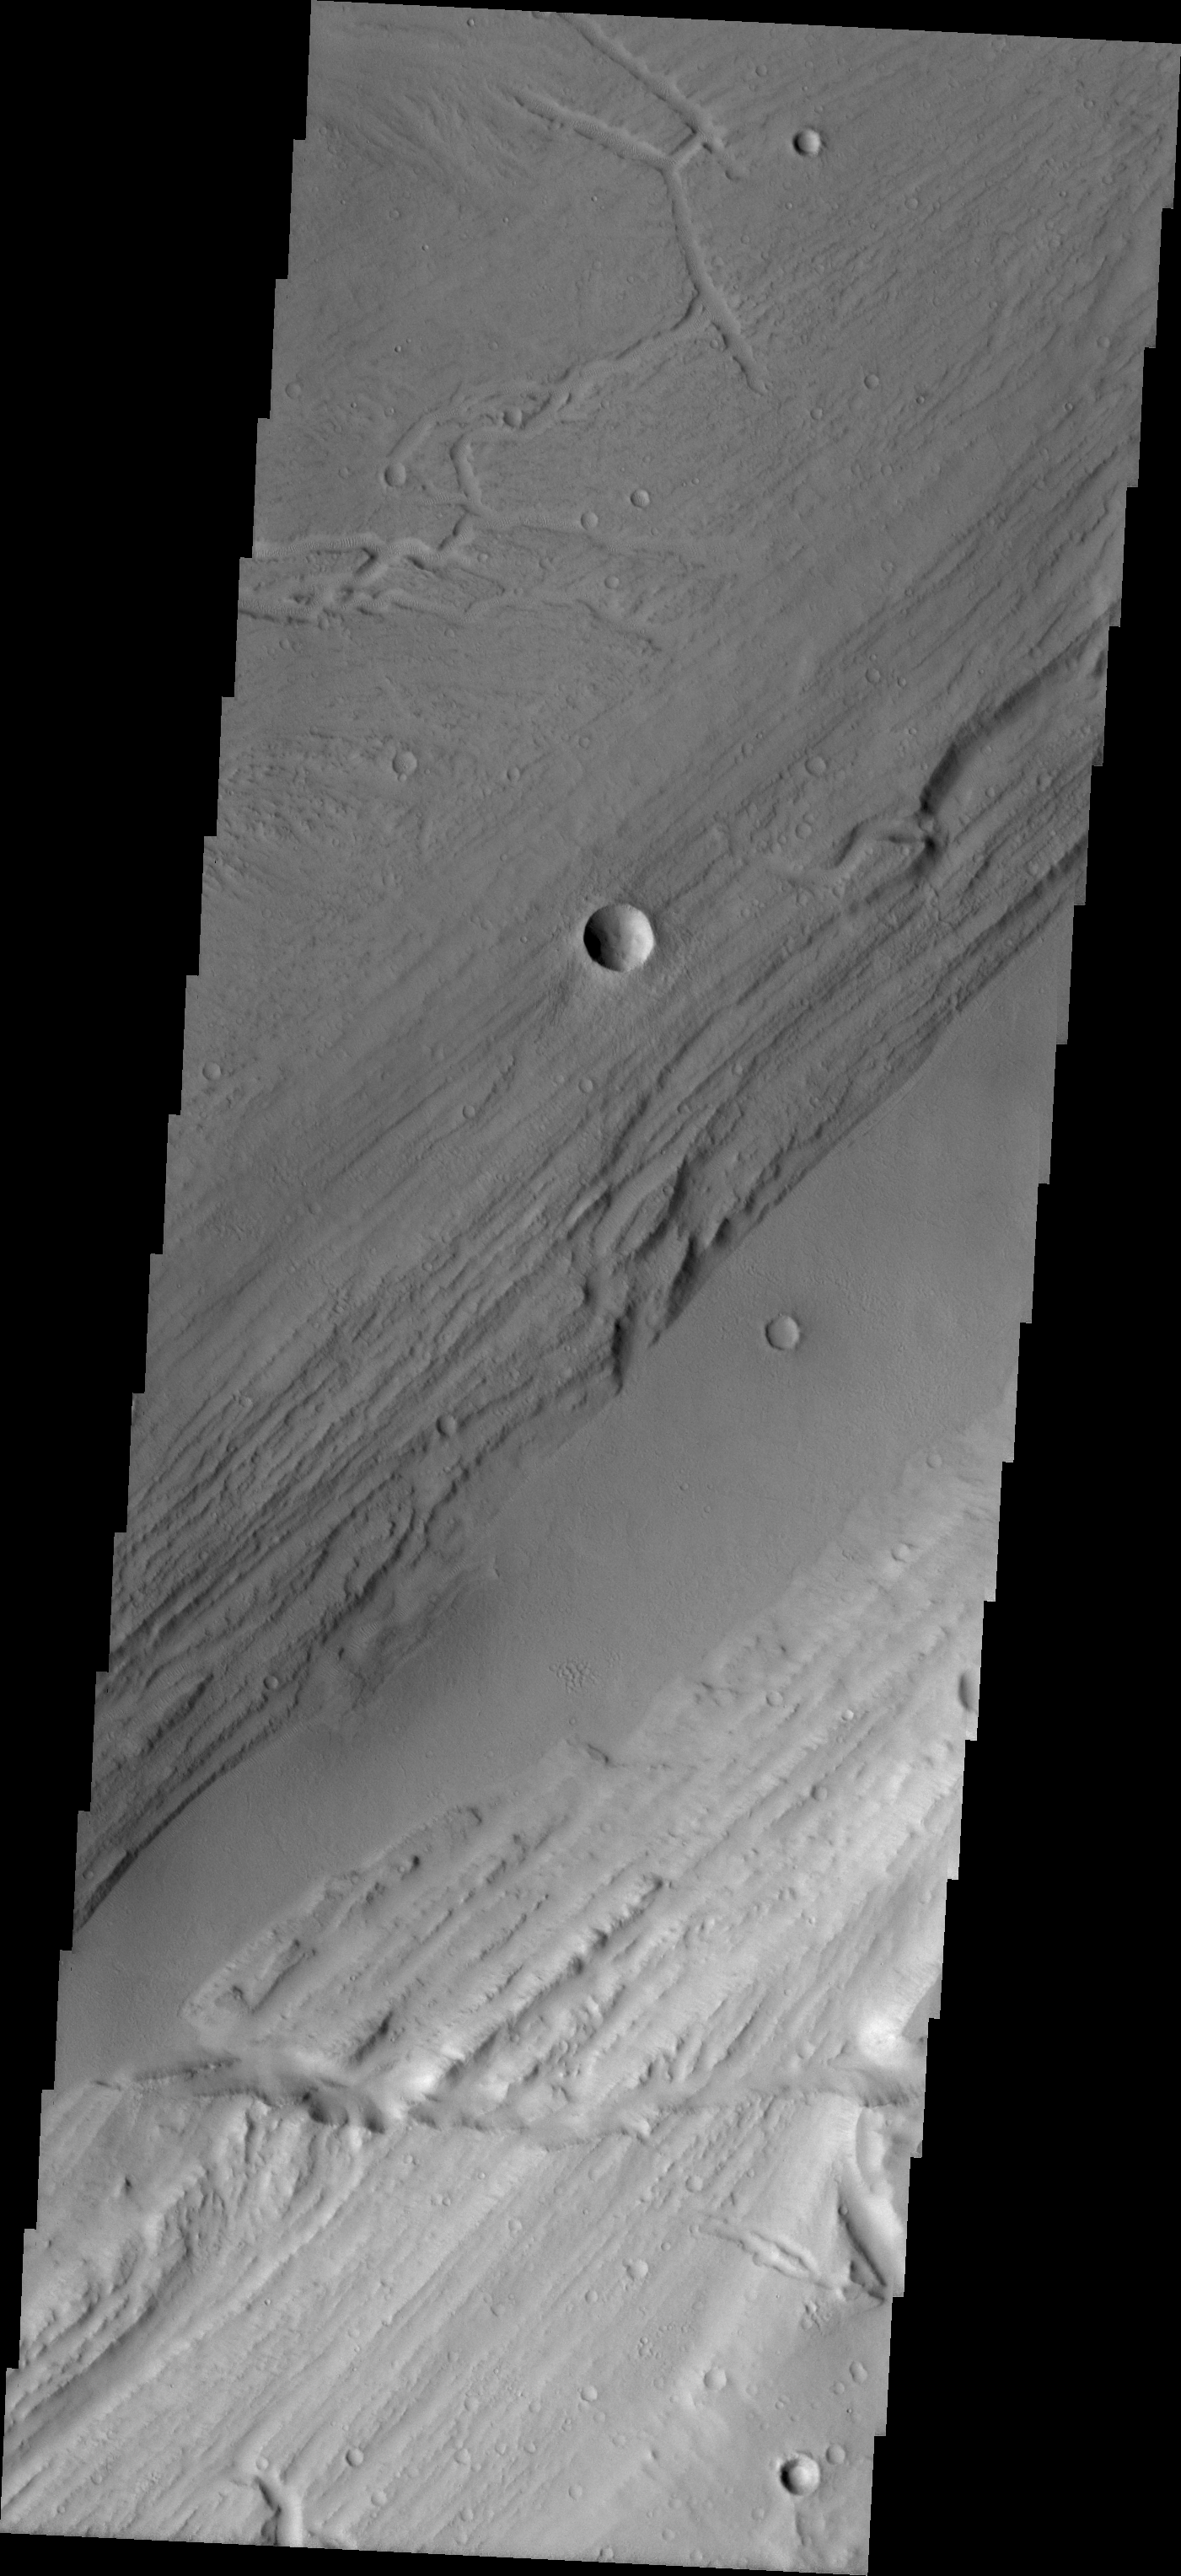

Kasei Vallis Topography

Kasei Vallis is our topic for the weeks of April 18 and 25. Originating on the margin of Lunae Planum, the Kasei Vallis complex contains two main channels that run east-west across Tempe Terra and empty into Chryse Planitia. During the week of April 18th we will concentrate on the northern branch of Kasei Vallis. The week of April 25 will be devoted to the southern branch.

The formation of Kasei Vallis is still being studied and several theories exist. It is thought that volcanic subsurfaceing heating in the Tharsis/Lunae Planum region resulted in a release of water, which carved the channels and produced the landforms seen within the channels. One theory is that this was a one-time catastropic event, another theory speculates that several flooding events occurred over a long time period. Others have proposed that some of the landforms (especially scour marks and teardropshaped “islands”) are the result of glacial flow rather than liquid flow. Teardrop shaped islands are common in terrestrial rivers, where the water is eroding material in the channel. A glacial feature called a drumlin has the exact sameshape, but is formed by deposition beneath continental glaciers.

This VIS image illustrates the complex topography within Kasei Vallis. The smoother appearing section is the lowest in elevation and has been filled by deposition. To either side are eroded banks. The parallel striations running from lower-left to upper-right can represent: rock layers eroded to show the layering, terracing — erosion of the rock by different depths of flow, or scouring caused by material being ground against the banks by the downstream flow. Terracing is usually associated with action by liquid water; scour is generally associated with glacial (ice) flow.

Image information: VIS instrument. Latitude 26.7, Longitude 290.7 East (69.3 West). 19 meter/pixel resolution.

Note: this THEMIS visual image has not been radiometrically nor geometrically calibrated for this preliminary release. An empirical correction has been performed to remove instrumental effects. A linear shift has been applied in the cross-track and down-track direction to approximate spacecraft and planetary motion. Fully calibrated and geometrically projected images will be released through the Planetary Data System in accordance with Project policies at a later time.

NASA’s Jet Propulsion Laboratory manages the 2001 Mars Odyssey mission for NASA’s Office of Space Science, Washington, D.C. The Thermal Emission Imaging System (THEMIS) was developed by Arizona State University, Tempe, in collaboration with Raytheon Santa Barbara Remote Sensing. The THEMIS investigation is led by Dr. Philip Christensen at Arizona State University. Lockheed Martin Astronautics, Denver, is the prime contractor for the Odyssey project, and developed and built the orbiter. Mission operations are conducted jointly from Lockheed Martin and from JPL, a division of the California Institute of Technology in Pasadena.

Credit: NASA/JPL/Arizona State University